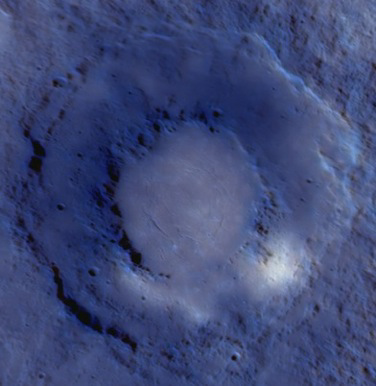

Young Volcanism on Mercury

For the month of September, MESSENGER images of the double-ring basin Rachmaninoff are being featured by the International Association of Geomorphologists (IAG) as the planetary geomorphology image of the month. The enhanced-color image shown here is one of those featured images and highlights differences in reflectance, color, and structure between the smooth plains within the basin’s inner ring and the surrounding surface. MESSENGER team members have documented evidence that these interior smooth plains are products of relatively young volcanism, the youngest documented on Mercury to date. Whereas pre-MESSENGER interpretations were that volcanism on Mercury ended early in the planet’s history, MESSENGER’s images of Rachmaninoff reveal that some volcanism extended well beyond that time, probably into the second half of Solar System history. Visit the IAG planetary geomorphology website to read more.

Date Acquired: September 29, 2009
Instrument: Wide Angle Camera (WAC) and Narrow Angle Camera (NAC) of the Mercury Dual Imaging System (MDIS)
Resolution: 1.0 kilometers/pixel (0.6 miles/pixel)
Scale: Rachmaninoff basin is 290 kilometers (180 miles) in diameter

These images are from MESSENGER, a NASA Discovery mission to conduct the first orbital study of the innermost planet, Mercury. For information regarding the use of images, see the MESSENGER image use policy.

Credit: NASA/Johns Hopkins University Applied Physics Laboratory/Carnegie Institution of Washington